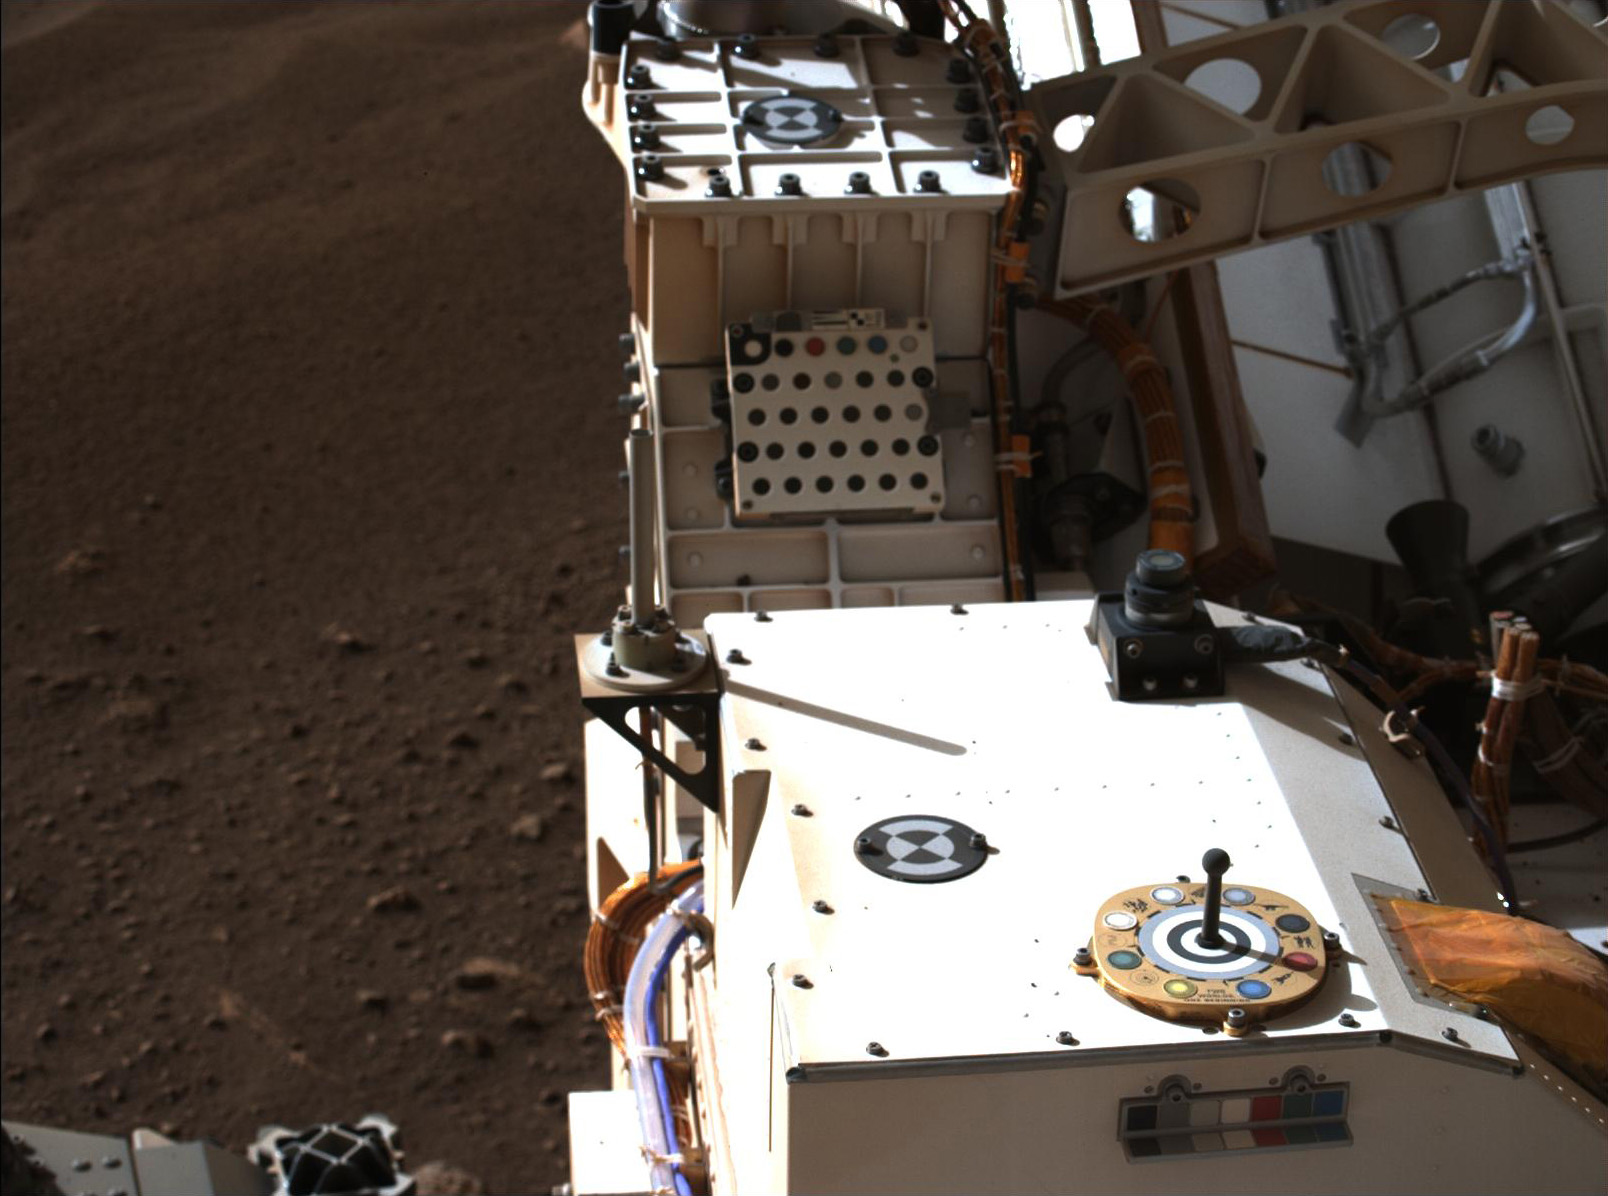

Mastcam-Z Looks at Its Calibration Target

Mastcam-Z, a pair of zoomable cameras aboard NASA’s Perseverance rover, imaged its calibration target for the first time on Feb. 20, 2021, the second Martian day, or sol, of Perseverance’s mission. Visible in this natural-color composite are the Mastcam-Z primary-color and grayscale calibration target (the colorful circular object at right foreground) as well as the camera’s secondary calibration target (the small colorful L-bracket just below the primary target). The Mastcam-Z team uses these targets to calibrate images of the Martian terrain to adjust for changes in brightness and dust in the atmosphere throughout the day.

The white square plate containing a grid of circular colored disks mounted farther to the aft on the rover is the calibration target for the SuperCam instrument. To the left of the image, the dusty and rocky Martian surface is visible at the Perseverance rover’s landing site in Jezero crater. For more details about the Mastcam-Z calibration targets, see the article “Mars in Full Color” on the Mastcam-Z public web site, at https://mastcamz.asu.edu/mars-in-full-color.

A key objective for Perseverance’s mission on Mars is astrobiology, including the search for signs of ancient microbial life. The rover will characterize the planet’s geology and past climate, pave the way for human exploration of the Red Planet, and be the first mission to collect and cache Martian rock and regolith.

The Mars 2020 Perseverance mission is part of NASA’s Moon to Mars exploration approach, which includes Artemis missions to the Moon that will help prepare for human exploration of the Red Planet.

Subsequent missions by NASA in cooperation with ESA (European Space Agency) would send spacecraft to Mars to collect these cached samples from the surface and return them to Earth for in-depth analysis.

The Mastcam-Z investigation is led and operated by Arizona State University in Tempe, working in collaboration with Malin Space Science Systems in San Diego, California on the design, fabrication, testing, and operation of the cameras, and in collaboration with the Neils Bohr Institute of the University of Copenhagen on the design, fabrication, and testing of the calibration targets.

NASA’s Jet Propulsion Laboratory in Southern California built and manages operations of the Mars 2020 Perseverance rover for NASA.

Credit: NASA/JPL-Caltech/ASU/MSSS/NBI-UCPH